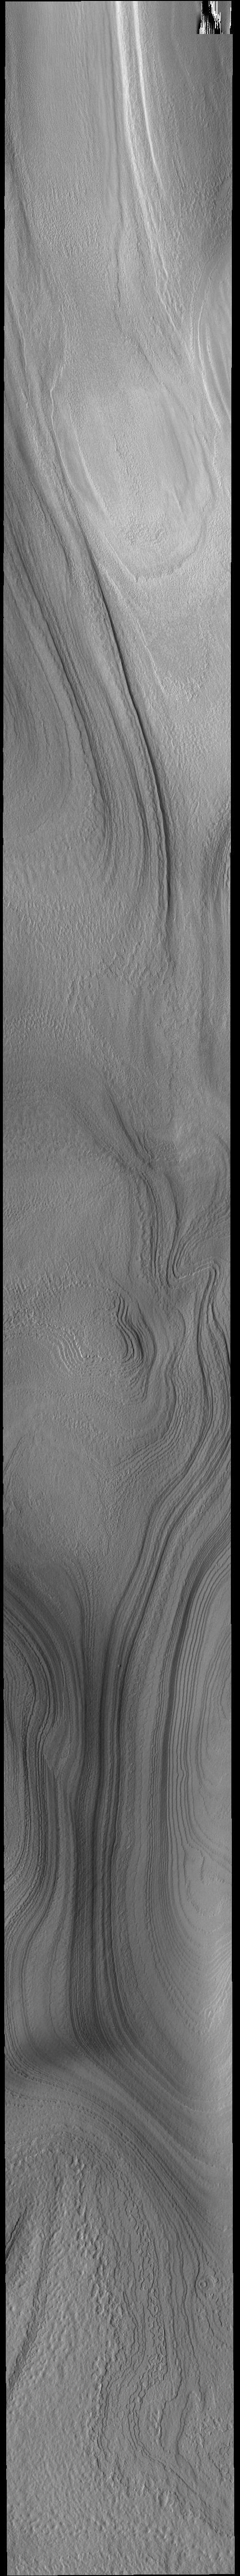

South Polar Layers

This VIS image shows part of the south polar cap. The numerous layers that comprise the polar cap are readily visible. The cap was built up over millions of years of deposition of ice and dust.

Credit: NASA/JPL-Caltech/ASU